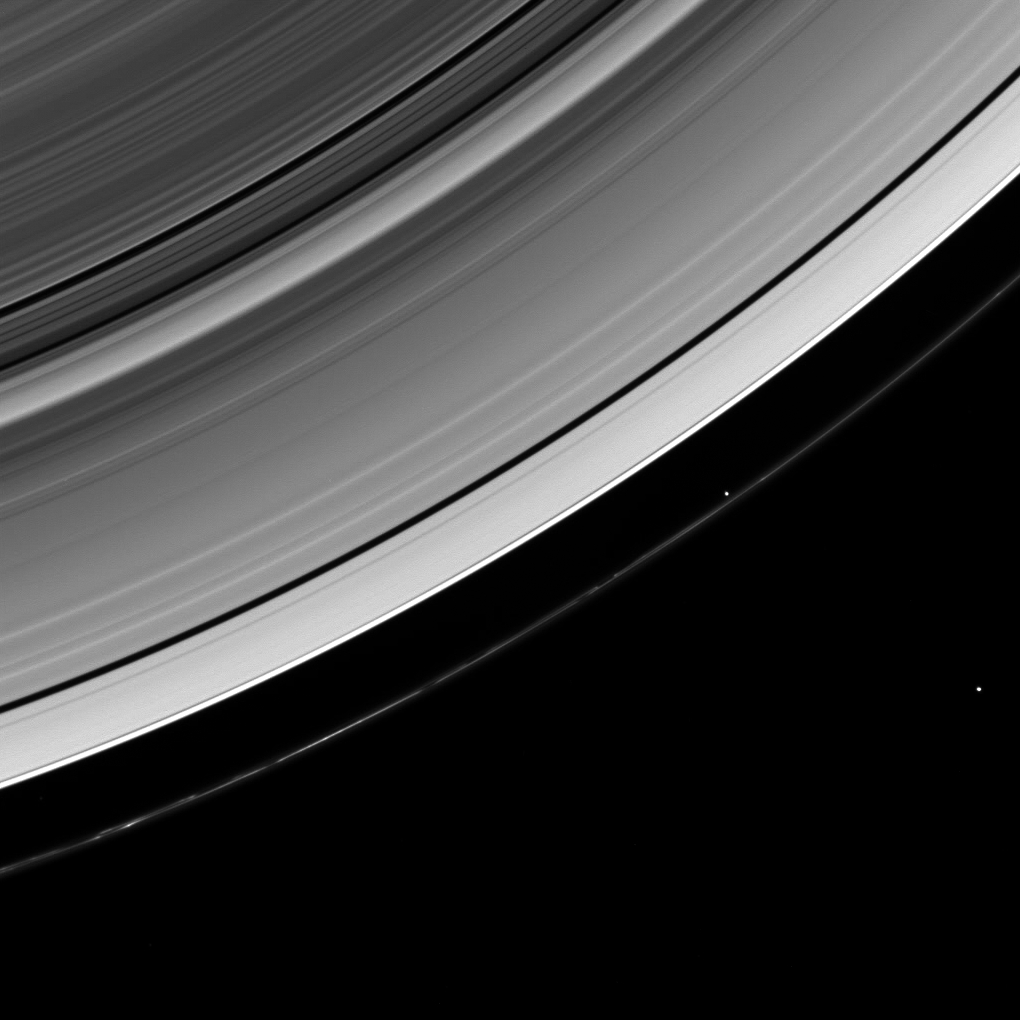

Bird’s Eye View

The Cassini spacecraft looks down from a high-inclination orbit to spot two of Saturn’s ring moons.

Prometheus (86 kilometers, or 53 miles across at its widest point) leads a train of dark gores in the narrow F ring. Farther from Saturn lies Janus (179 kilometers, or 111 miles across at its widest point), which sits in its own faint ring—invisible here but clearly seen in PIA08328.

This view looks toward the unilluminated side of the rings from about 62 degrees above the ringplane. The image was taken in visible light with the Cassini spacecraft wide-angle camera on April 19, 2008. The view was acquired at a distance of approximately 740,000 kilometers (460,000 miles) from Saturn. Image scale is 41 kilometers (25 miles) per pixel.

The Cassini-Huygens mission is a cooperative project of NASA, the European Space Agency and the Italian Space Agency. The Jet Propulsion Laboratory, a division of the California Institute of Technology in Pasadena, manages the mission for NASA’s Science Mission Directorate, Washington, D.C. The Cassini orbiter and its two onboard cameras were designed, developed and assembled at JPL. The imaging operations center is based at the Space Science Institute in Boulder, Colo.

Credit: NASA/JPL/Space Science Institute